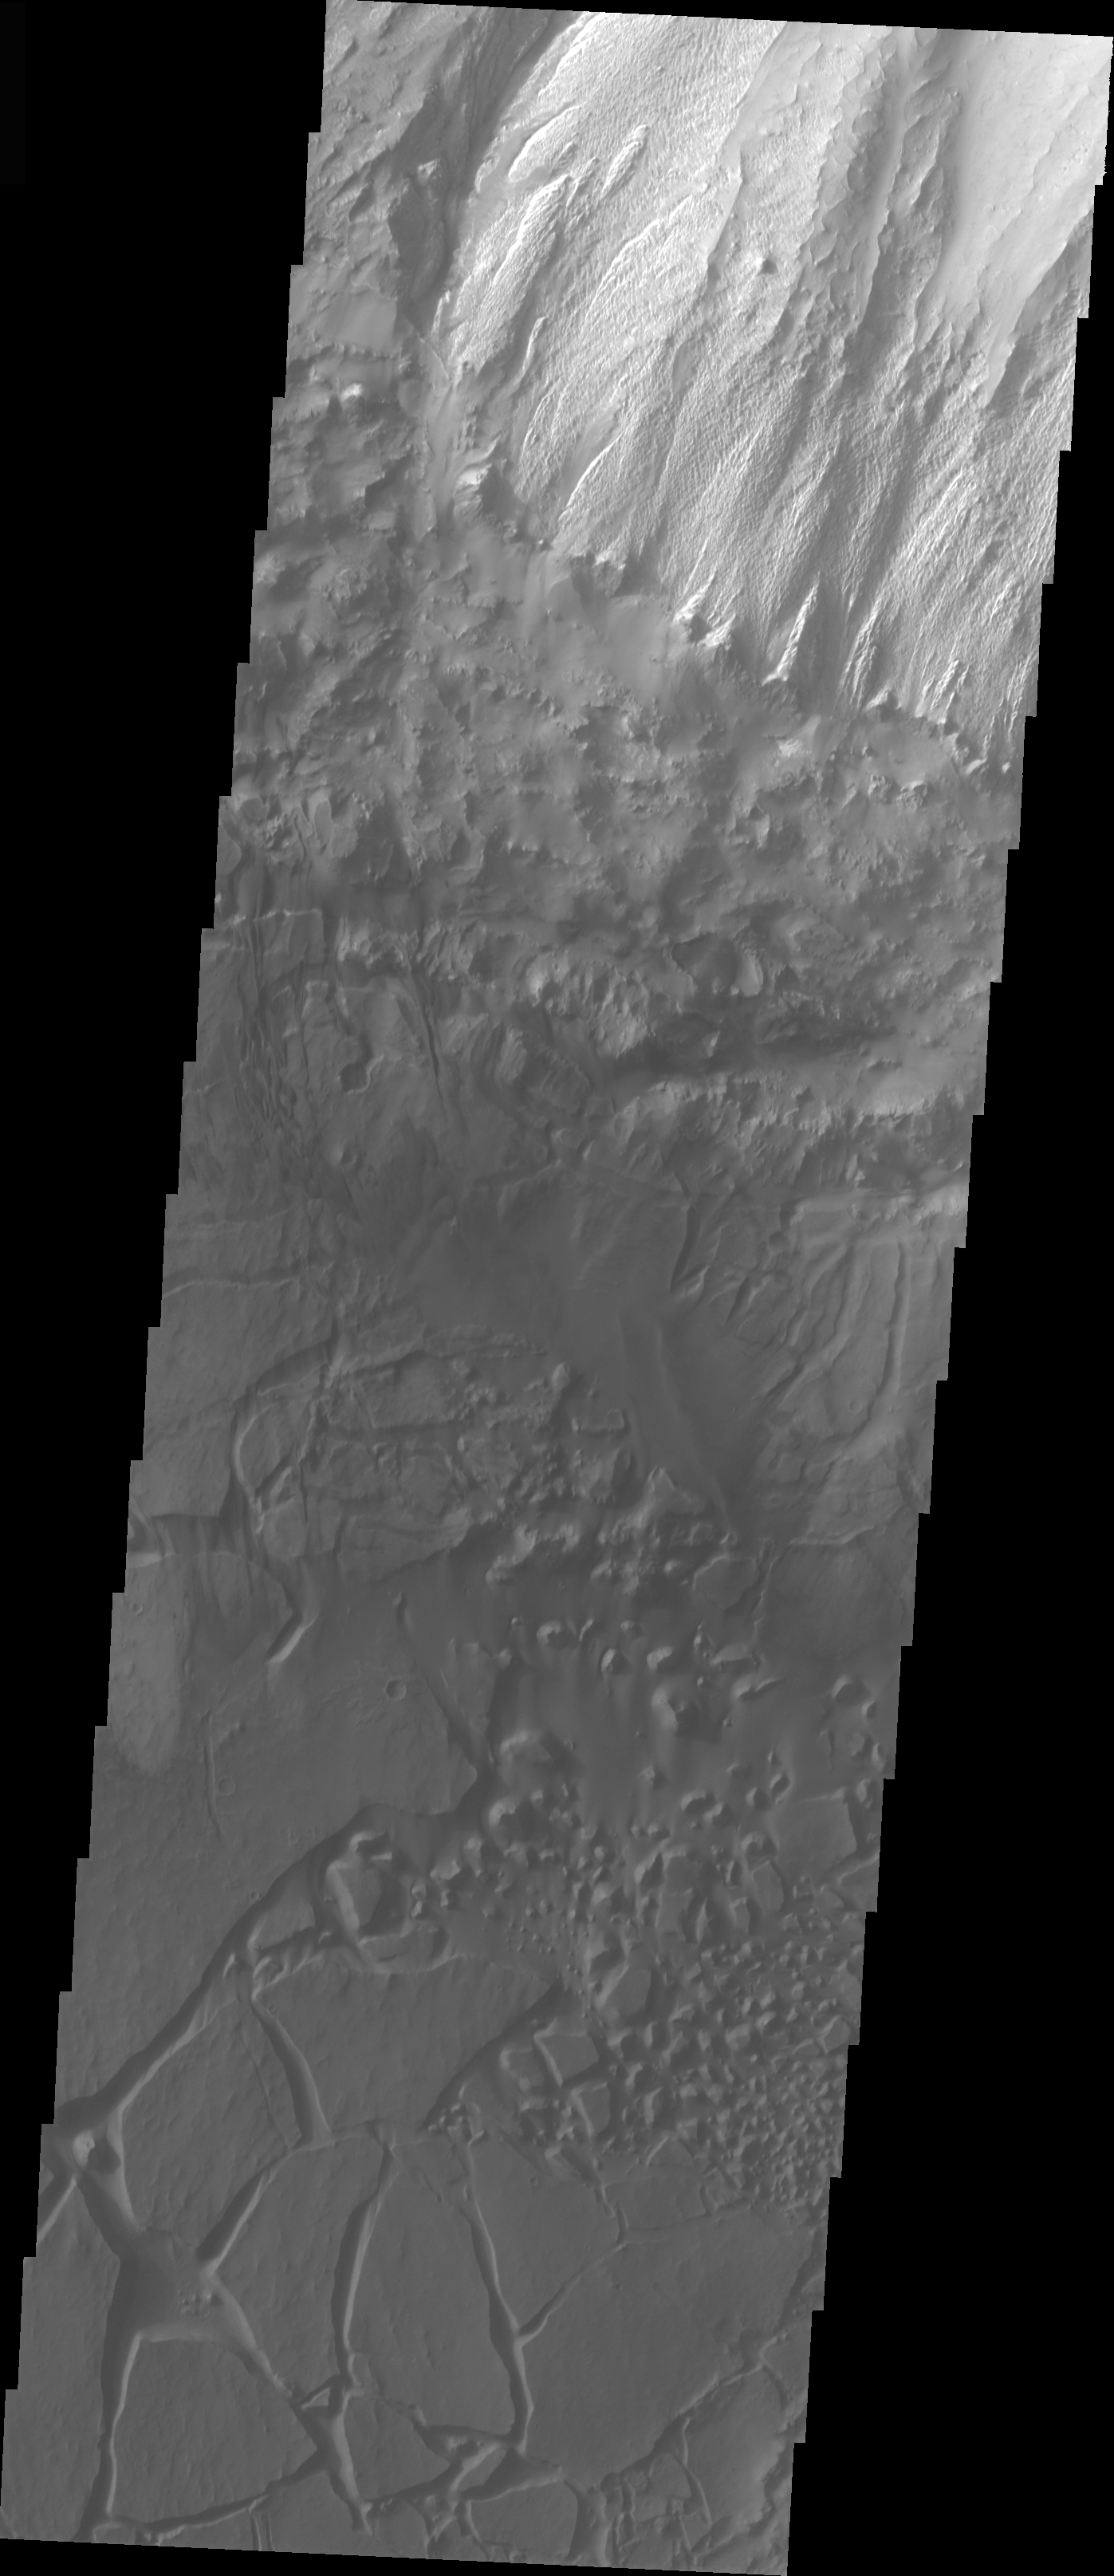

Candor Chasma Chaos

The topic for the Image of the Day for the weeks of March 7-18 will be mountains on Mars.

This is some chaos terrain located on the floor of Candor Chasma. Chaos is typically interpreted to be a collapse terrain; it is the blocky landscape after the transport and removal of subsurface support.

A good diagram showing the structural difference between simple and complex craters is here: http://www.lpi.usra.edu/expmoon/science/craterstructure.html

Image information: VIS instrument. Latitude -6.7, Longitude 287.7 East (72.3 West). 19 meter/pixel resolution.

Note: this THEMIS visual image has not been radiometrically nor geometrically calibrated for this preliminary release. An empirical correction has been performed to remove instrumental effects. A linear shift has been applied in the cross-track and down-track direction to approximate spacecraft and planetary motion. Fully calibrated and geometrically projected images will be released through the Planetary Data System in accordance with Project policies at a later time.

NASA’s Jet Propulsion Laboratory manages the 2001 Mars Odyssey mission for NASA’s Office of Space Science, Washington, D.C. The Thermal Emission Imaging System (THEMIS) was developed by Arizona State University, Tempe, in collaboration with Raytheon Santa Barbara Remote Sensing. The THEMIS investigation is led by Dr. Philip Christensen at Arizona State University. Lockheed Martin Astronautics, Denver, is the prime contractor for the Odyssey project, and developed and built the orbiter. Mission operations are conducted jointly from Lockheed Martin and from JPL, a division of the California Institute of Technology in Pasadena.

Credit: NASA/JPL/Arizona State University